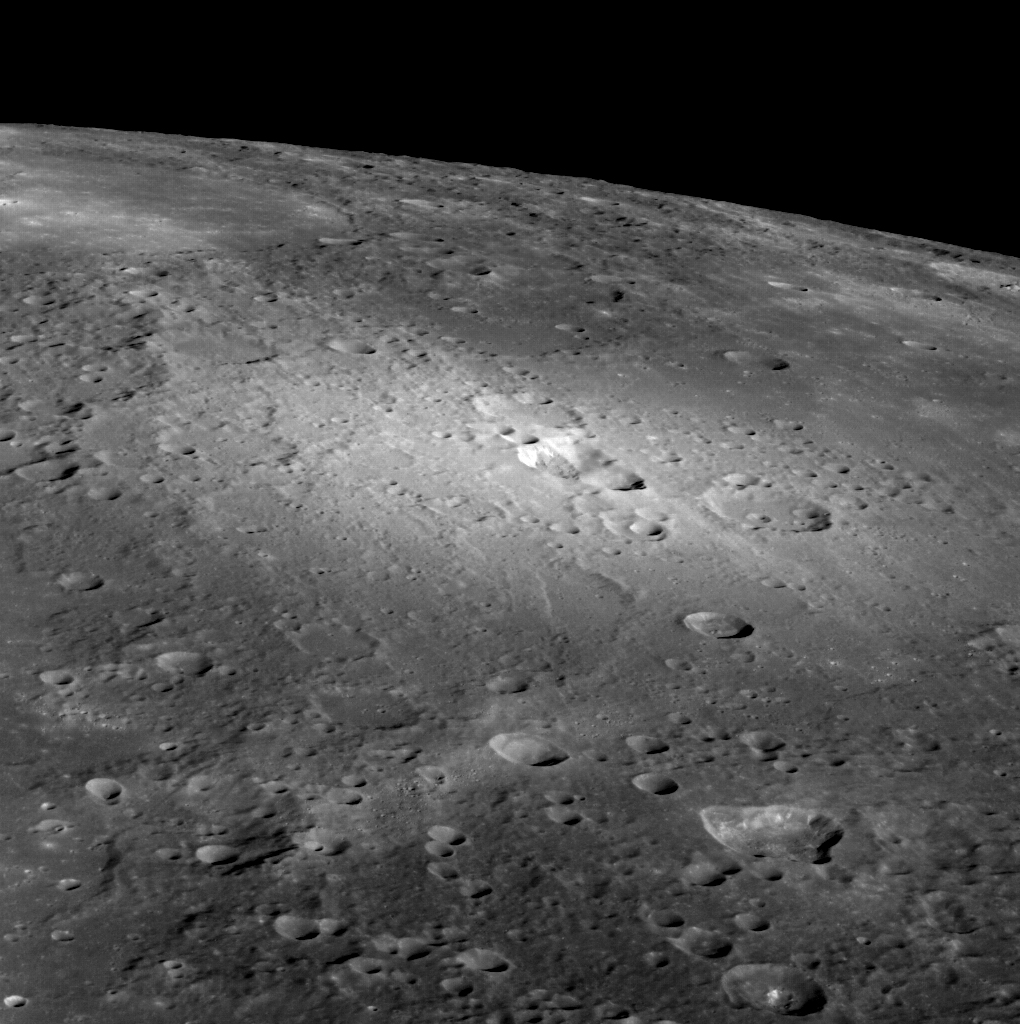

A Volcanic View

This beautiful view of the volcanic vents located to the north of the Rachmaninoff basin gives a new perspective on the area. At center, a vent is located within the bright pyroclastic deposit that is thought to have erupted front he vent. An older vent is also seen toward the bottom right as an irregularly shaped depression, though it has no clear surrounding deposit. The oblique angle of the image allows a view of the eastern walls of these features.

Date acquired: August 23, 2013
Image Mission Elapsed Time (MET): 19543205
Image ID: 4683301
Instrument: Wide Angle Camera (WAC) of the Mercury Dual Imaging System (MDIS)
WAC filter: 7 (748 nanometers)
Center Latitude: 35.77°
Center Longitude: 63.90° E
Scale: The central vent is approximately 36 km (22 mi.) across

The MESSENGER spacecraft is the first ever to orbit the planet Mercury, and the spacecraft’s seven scientific instruments and radio science investigation are unraveling the history and evolution of the Solar System’s innermost planet. MESSENGER acquired over 150,000 images and extensive other data sets. MESSENGER is capable of continuing orbital operations until early 2015.

For information regarding the use of images, see the MESSENGER image use policy.

Credit: NASA/Johns Hopkins University Applied Physics Laboratory/Carnegie Institution of Washington